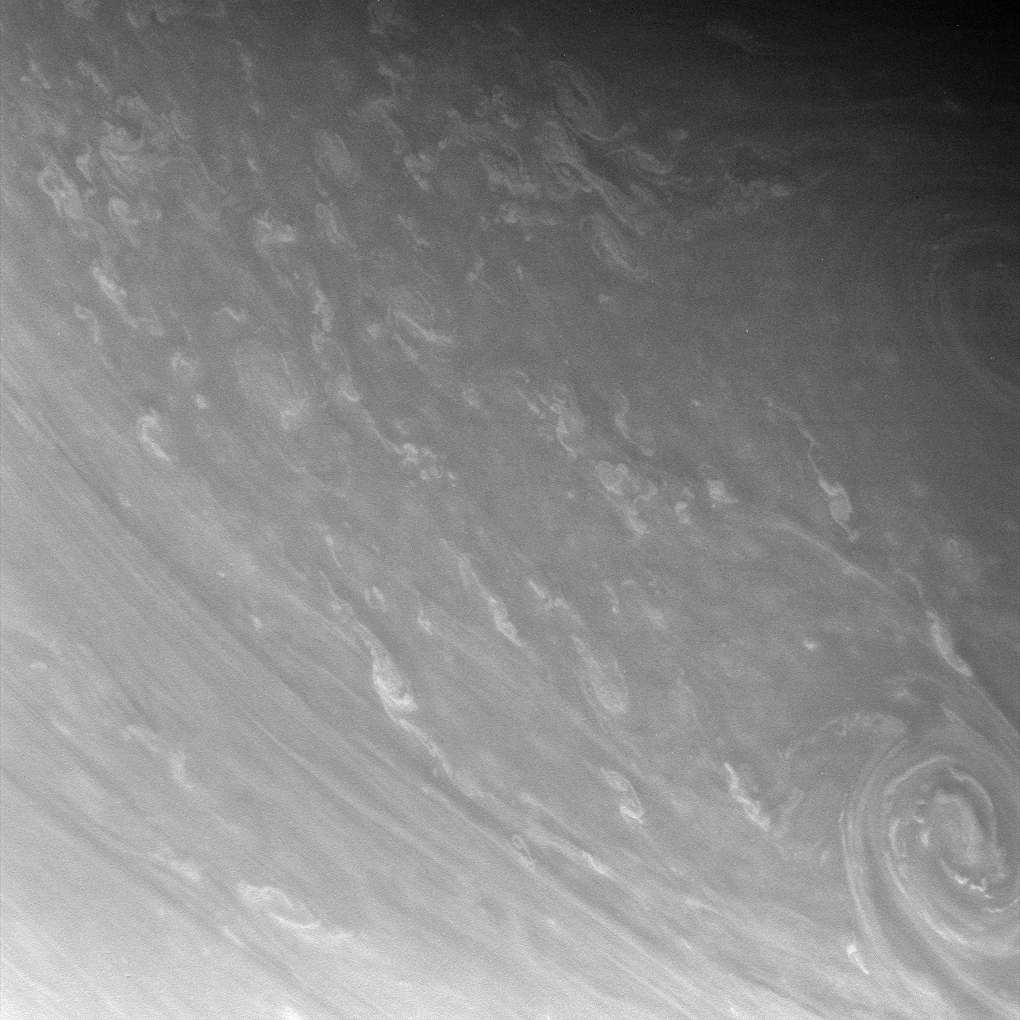

Writhing Windforms

Contorted clouds wriggle across high northern latitudes in this exquisitely detailed close-up of Saturn’s atmosphere. Two immense storms swirl at right, each easily 2,000 kilometers (1,200 miles) across.

The wispy, swirling nature of the bright clouds is reminiscent of cloud material being dumped into the cloud-level atmosphere by convective updrafts that come up from below, with the local shear and turbulence then creating the patterns seen, like a dye marker injected into a flowing stream.

The image was taken in visible light with the Cassini spacecraft narrow-angle camera on April 5, 2007 at a distance of approximately 1.4 million kilometers (900,000 miles) from Saturn. Image scale is 8 kilometers (5 miles) per pixel.

The Cassini-Huygens mission is a cooperative project of NASA, the European Space Agency and the Italian Space Agency. The Jet Propulsion Laboratory, a division of the California Institute of Technology in Pasadena, manages the mission for NASA’s Science Mission Directorate, Washington, D.C. The Cassini orbiter and its two onboard cameras were designed, developed and assembled at JPL. The imaging operations center is based at the Space Science Institute in Boulder, Colo.

Credit: NASA/JPL/Space Science Institute